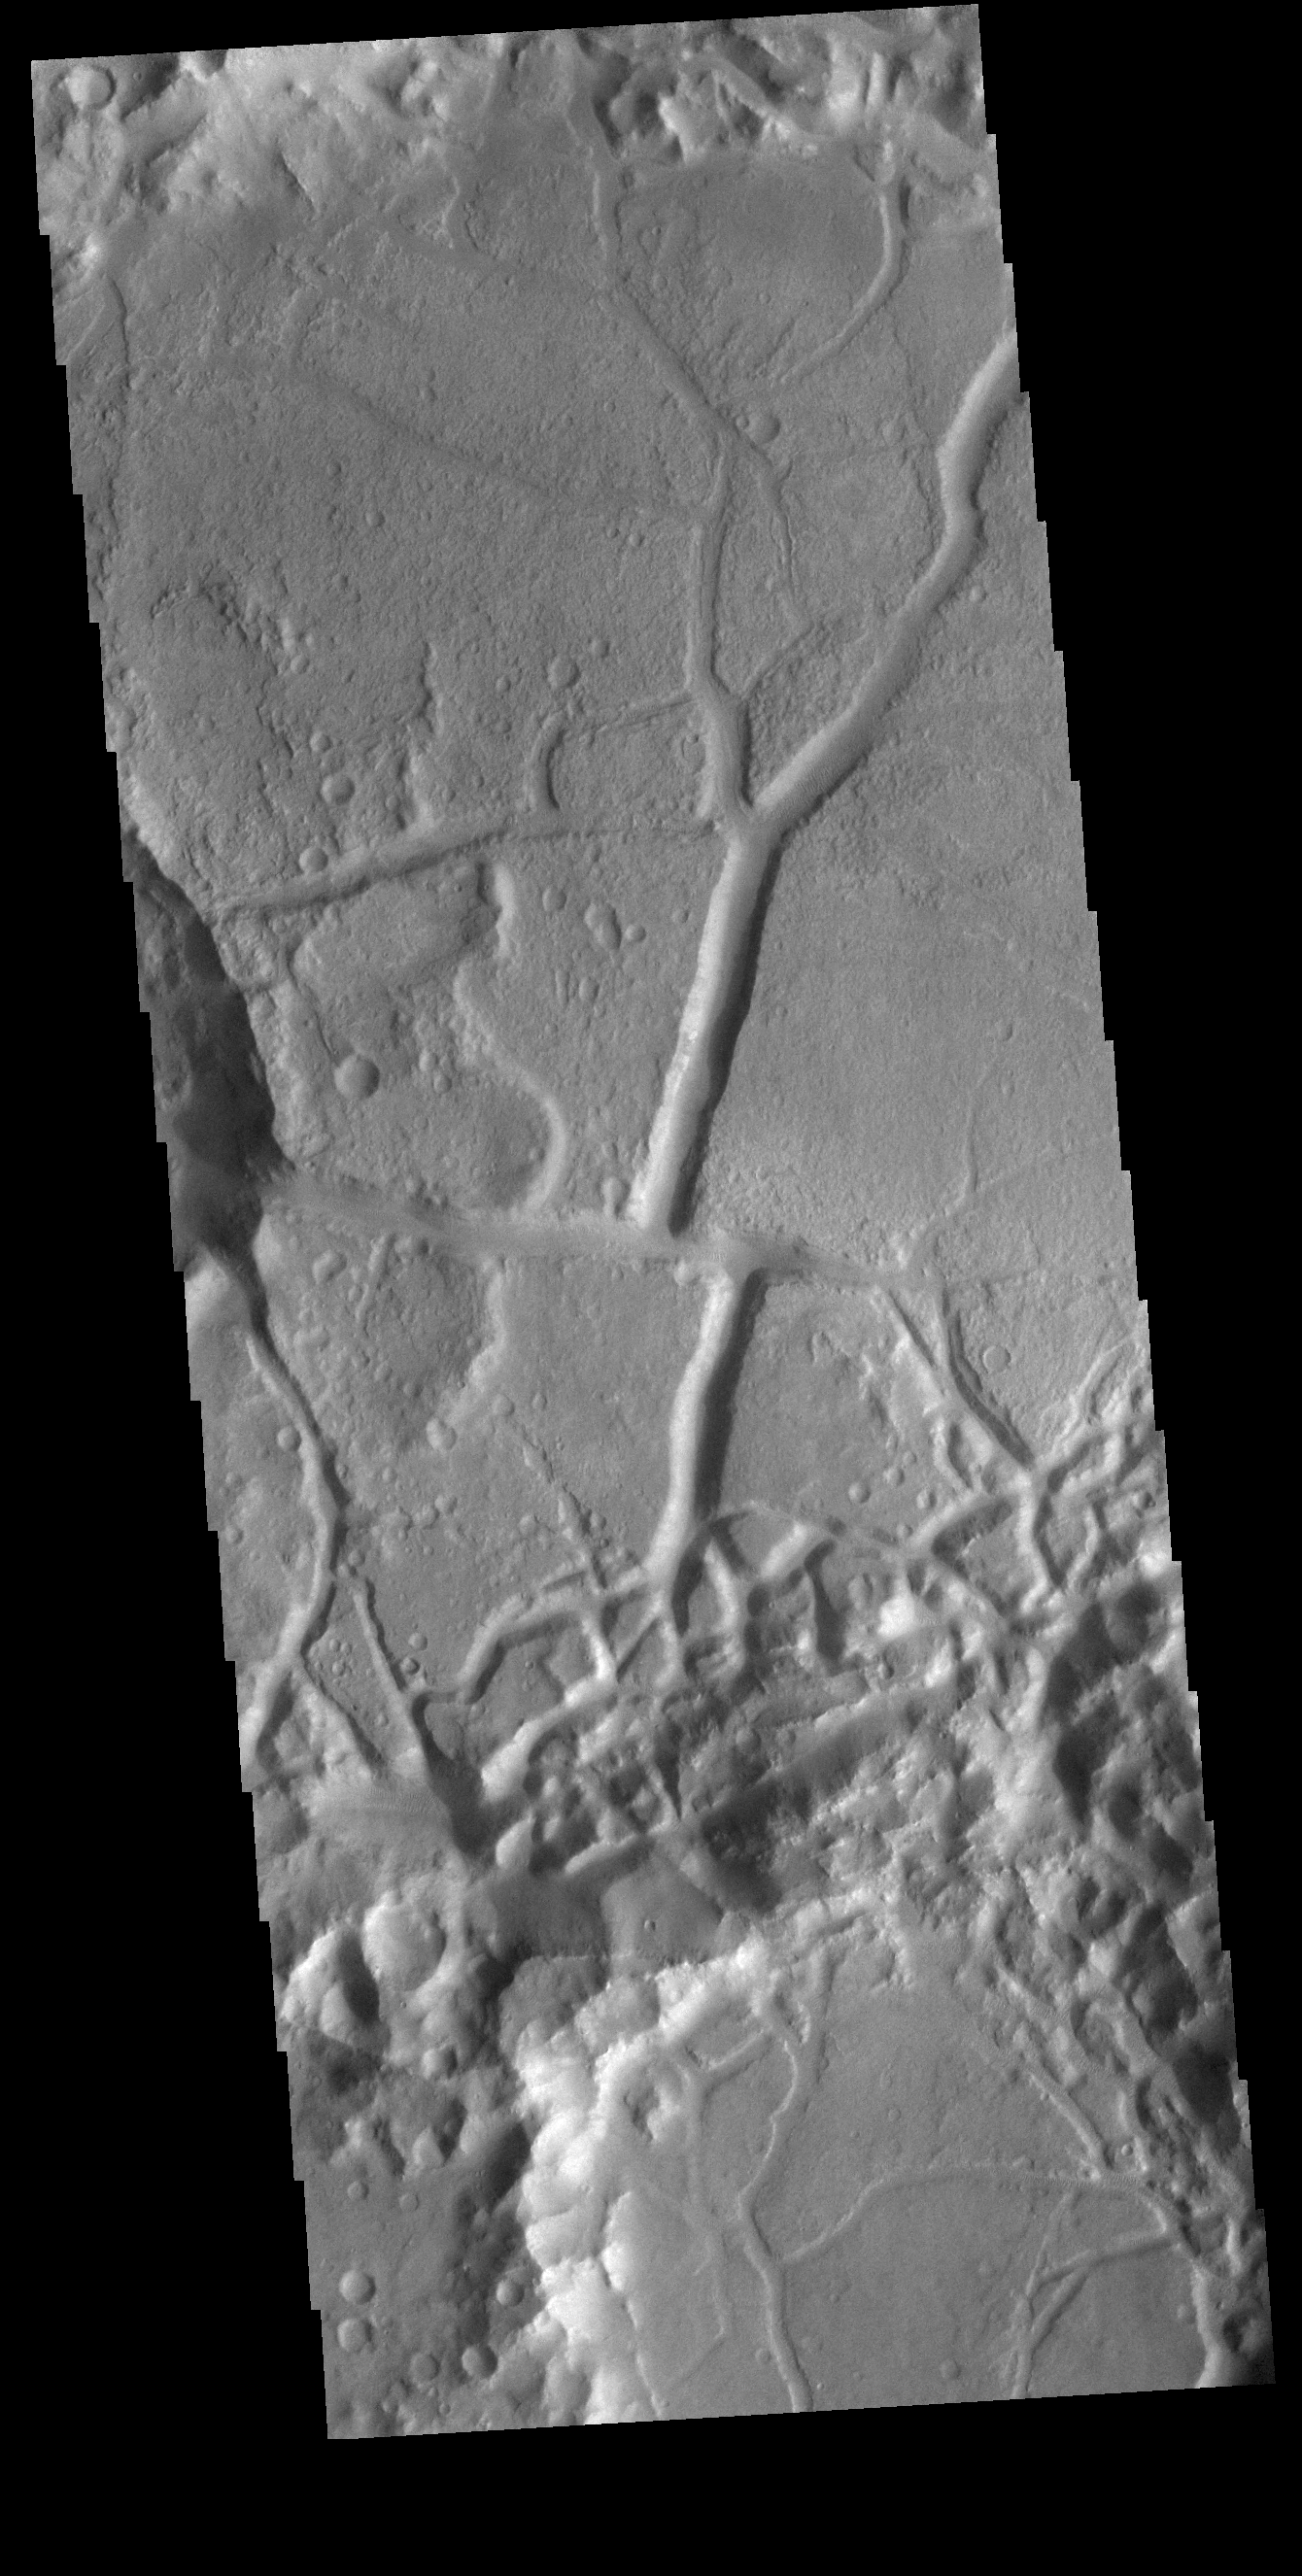

All Broken Up

Today’s VIS image shows part of the floor of an unnamed crater in Margaritifer Terra. The crater floor is dissected by linear features, most likely faults. There is an offset of the large depression in the center of the image, where the linear feature has been pulled sideways along a perpendicular fault. With time and erosion this region of fault blocks will become chaos terrain.

Credit: NASA/JPL-Caltech/ASU